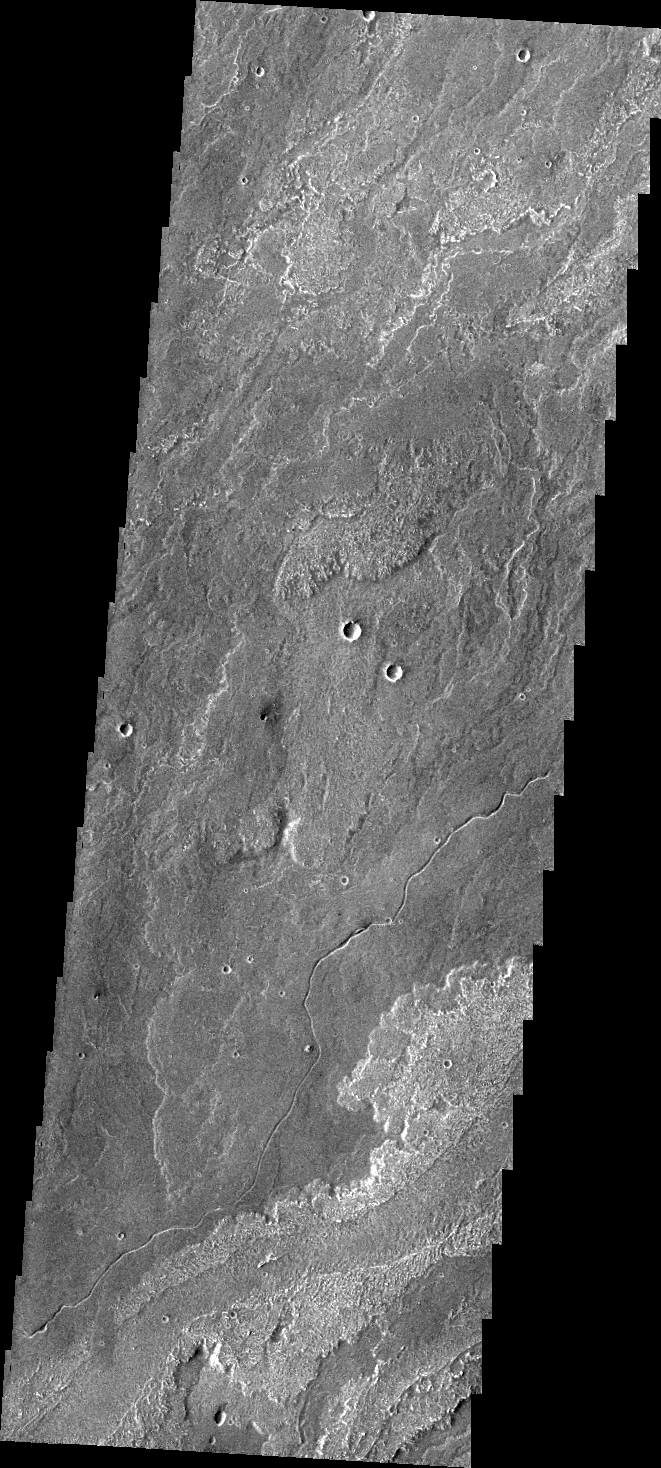

Daedalia Planum

Today’s VIS image shows a small portion of Daedalia Planum, which is comprised of lava flows from Arsia Mons. Note the small channel in the image. This channel was likely created by lava rather than water flow.

Credit: NASA/JPL/ASU